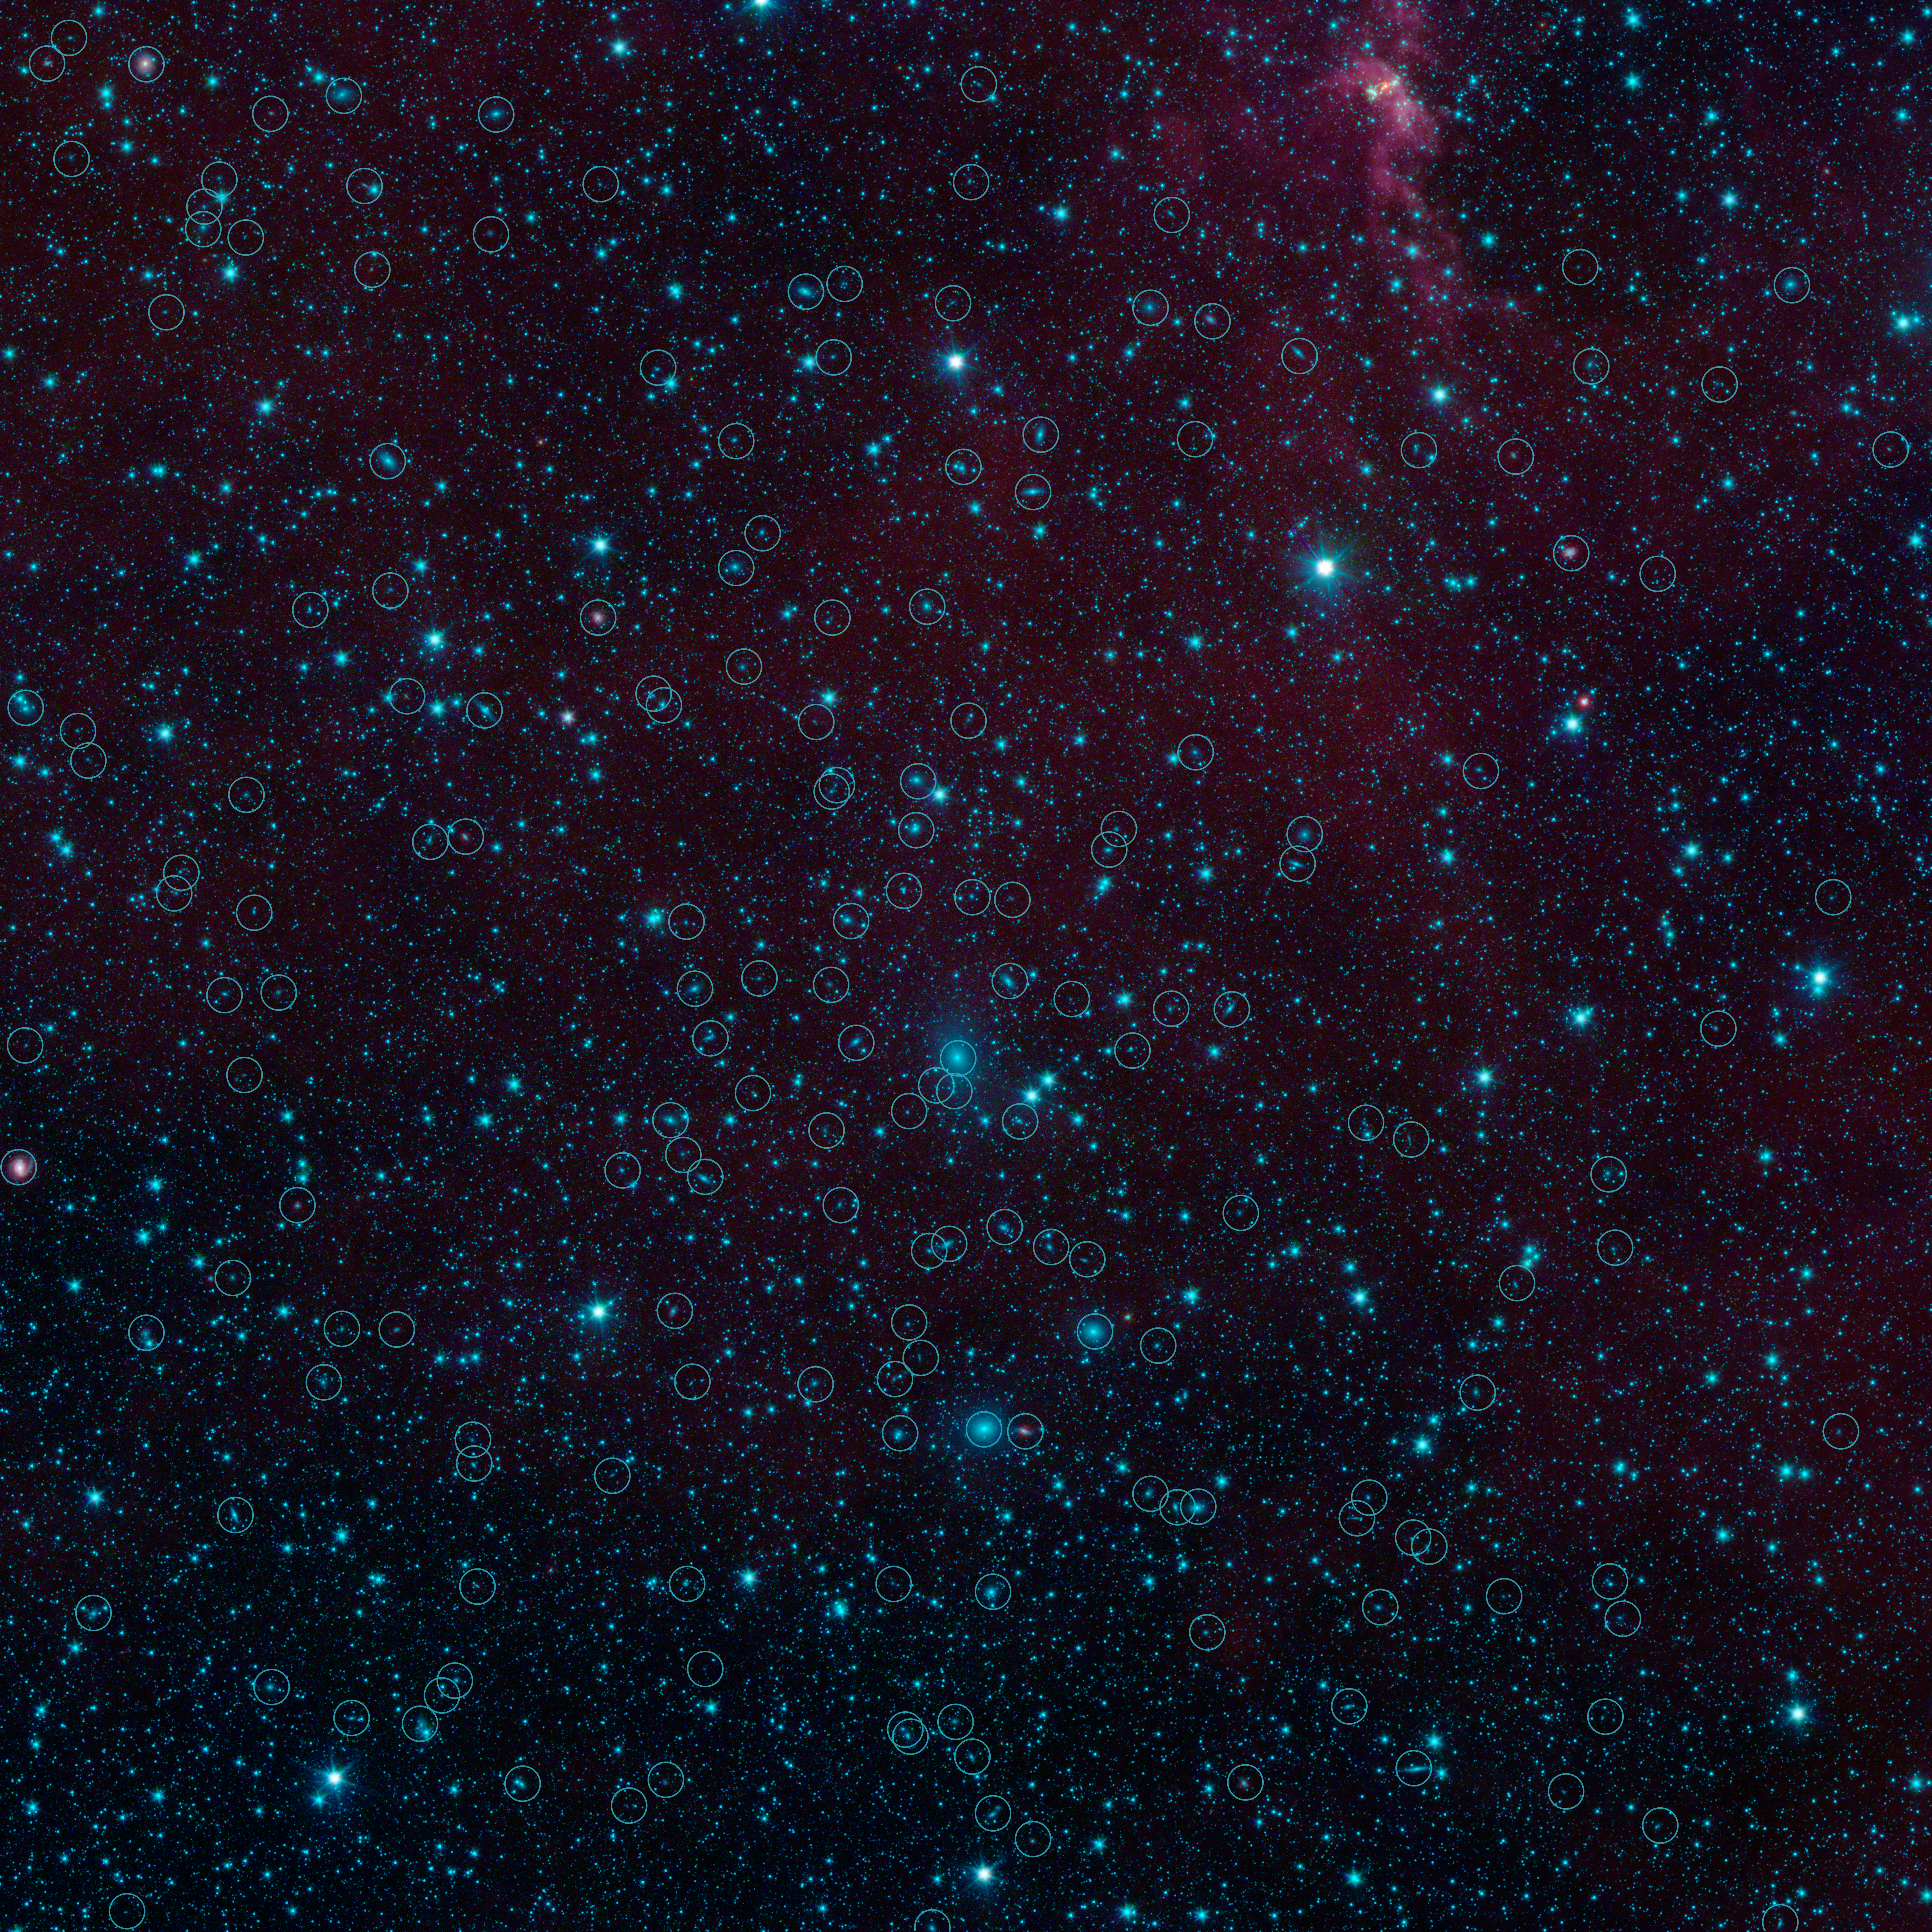

Galaxies in Hiding

There are nearly 200 galaxies within the marked circles in this image from NASA's Spitzer Space Telescope. These are part of the Perseus-Pisces supercluster of galaxies located 250 million light-years away. Normally, galaxies beyond our Milky Way are hidden from view when they happen to fall behind the plane of our galaxy. This is due to foreground dust standing in the way.

Spitzer's Galactic Legacy Infrared Mid-Plane Survey Extraordinaire 360, or Glimpse 360 project, is pointing Spitzer away from the galactic center, to complete a full 360-degree scan of the Milky Way plane. It has captures many images in the process, such as this one, revealing hidden objects.

Credit: NASA/JPL-Caltech/University of Wisconsin